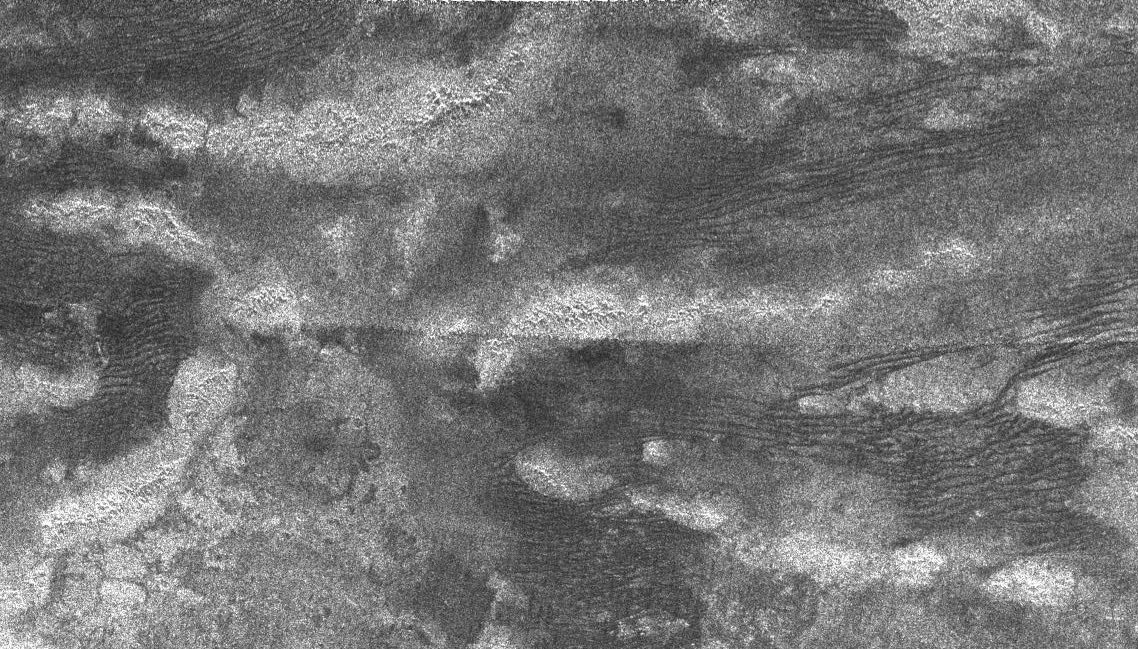

Tectonic Features

This synthetic aperture radar image of Titan was taken on Oct. 28, 2005, as the Cassini spacecraft flew by at a distance of 1,350 kilometers (840 miles). This was the first pass dedicated to radar, and it was the fourth time Cassini’s radar honed in on the smoggy moon.

The bright, curving features are high-standing ridges, poking up above the plains of Titan. Some of the ridges extend for over 100 kilometers (60 miles). They are likely to be tectonic in origin, formed by deformation of Titan’s icy crust. The low-lying terrain between the ridges is covered in dark streaks, which could be dunes formed by wind. The streaks, spaced 1 to 2 kilometers apart (0.6 to 1 mile), curve between patches of the bright terrain, which probably act as topographic barriers.

This image is 400 kilometers (250 miles) across and 275 kilometers-wide (170 miles). It is located 8 degrees south latitude and 215 degrees west longitude.

The Cassini-Huygens mission is a cooperative project of NASA, the European Space Agency and the Italian Space Agency. The Jet Propulsion Laboratory, a division of the California Institute of Technology in Pasadena, manages the mission for NASA’s Science Mission Directorate, Washington, D.C. The Cassini orbiter was designed, developed and assembled at JPL. The radar instrument team is based at JPL, working with team members from the United States and several European countries.

Credit: NASA/JPL-Caltech/ASI